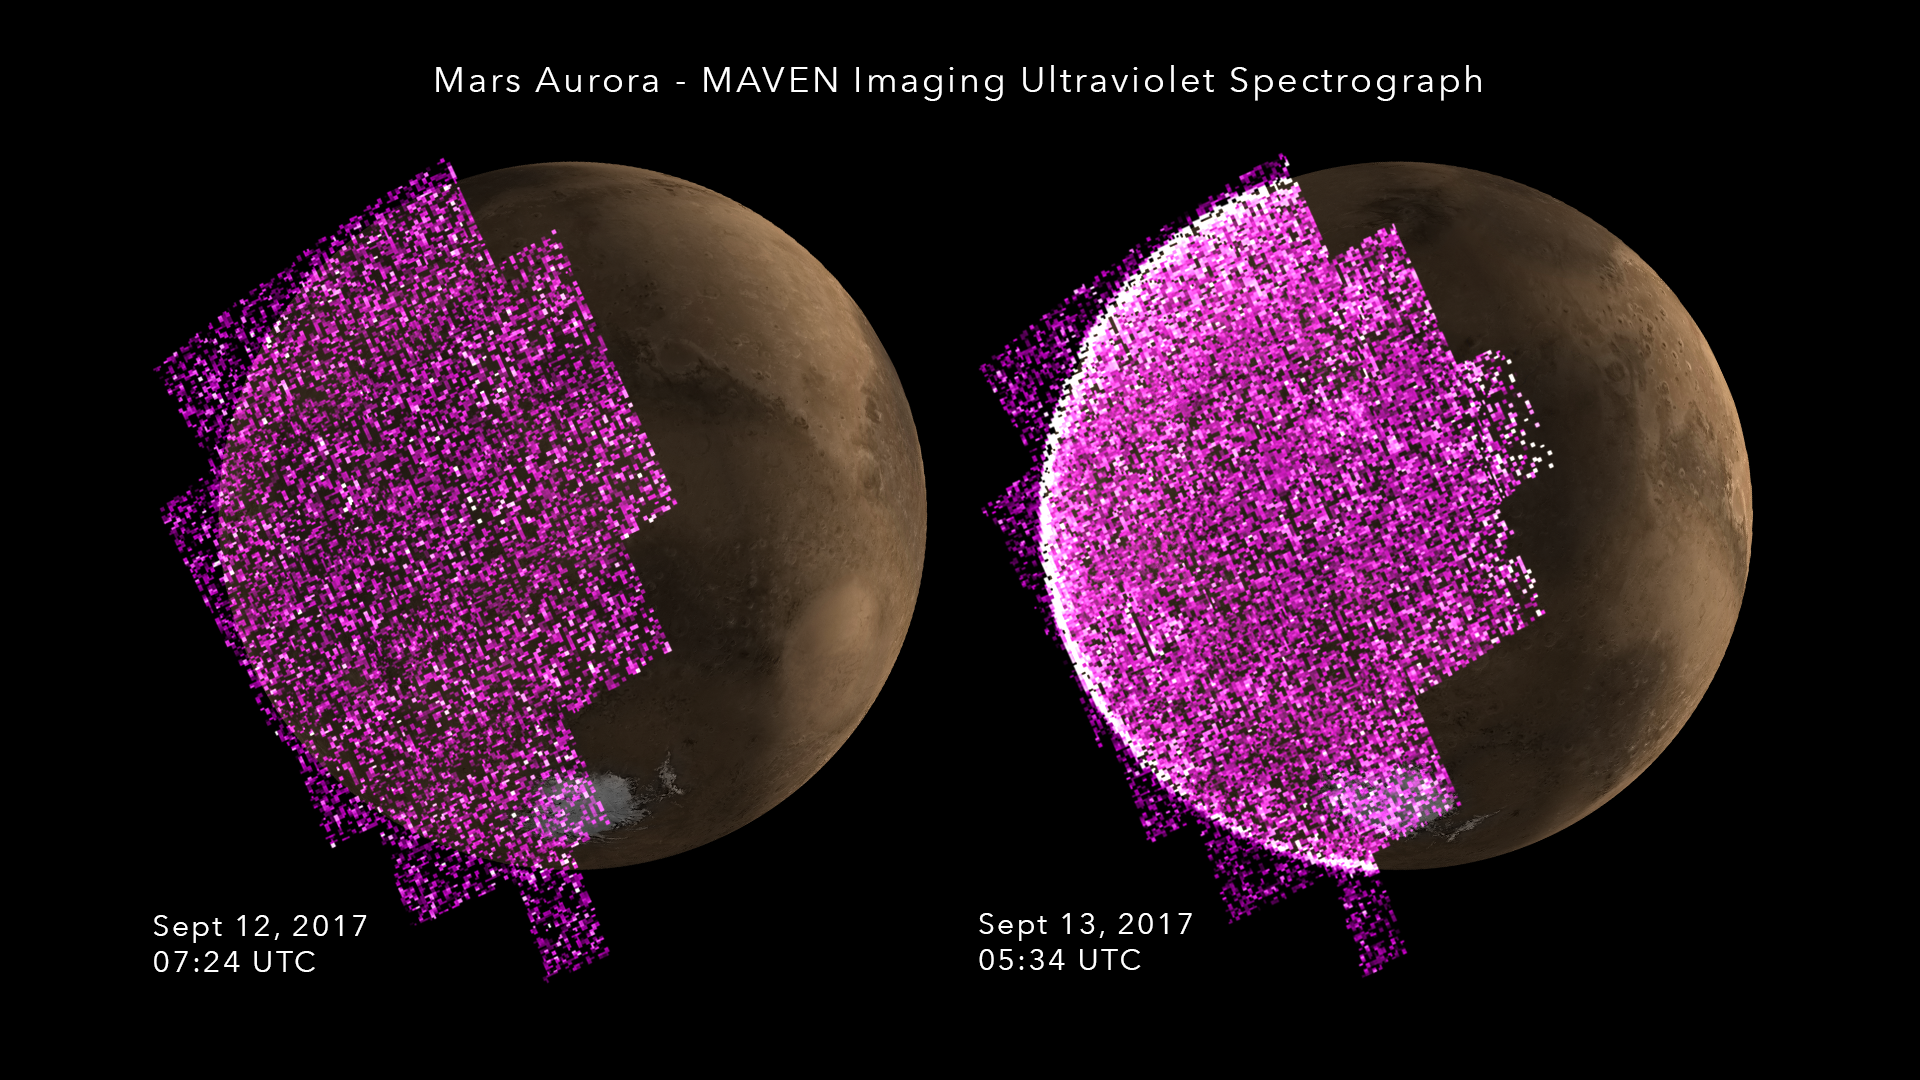

Solar Storm Triggers Whole-Planet Aurora at Mars

These images show the sudden appearance of a bright aurora on Mars during a solar storm in September 2017. The purple-white color scheme shows the intensity of ultraviolet light seen on Mars’ night side before (left) and during (right) the event.

A simulated image of Mars for the same time and orientation has been added, with the dayside crescent visible on the right. The auroral emission appears brightest at the edges of the planet where the line of sight passes along the length of the glowing atmosphere layer.

The data are from observations by the Imaging Ultraviolet Spectrograph instrument (IUVS) on NASA’s Mars Atmosphere and Volatile Evolution orbiter, or MAVEN.

Note that, unlike auroras on Earth, the Martian aurora is not concentrated at the planet’s polar regions. This is because Mars has no strong magnetic field like Earth’s to concentrate the aurora near the poles.

NASA’s Goddard Space Flight Center in Greenbelt, Maryland, manages the MAVEN project for NASA’s Science Mission Directorate, Washington. MAVEN’s principal investigator is based at the University of Colorado Boulder’s Laboratory for Atmospheric and Space Physics, where the mission’s IUVS team is also based. Lockheed Martin Space Systems, Denver, built and operates the spacecraft.

Credit: NASA/GSFC/Univ. of Colorado